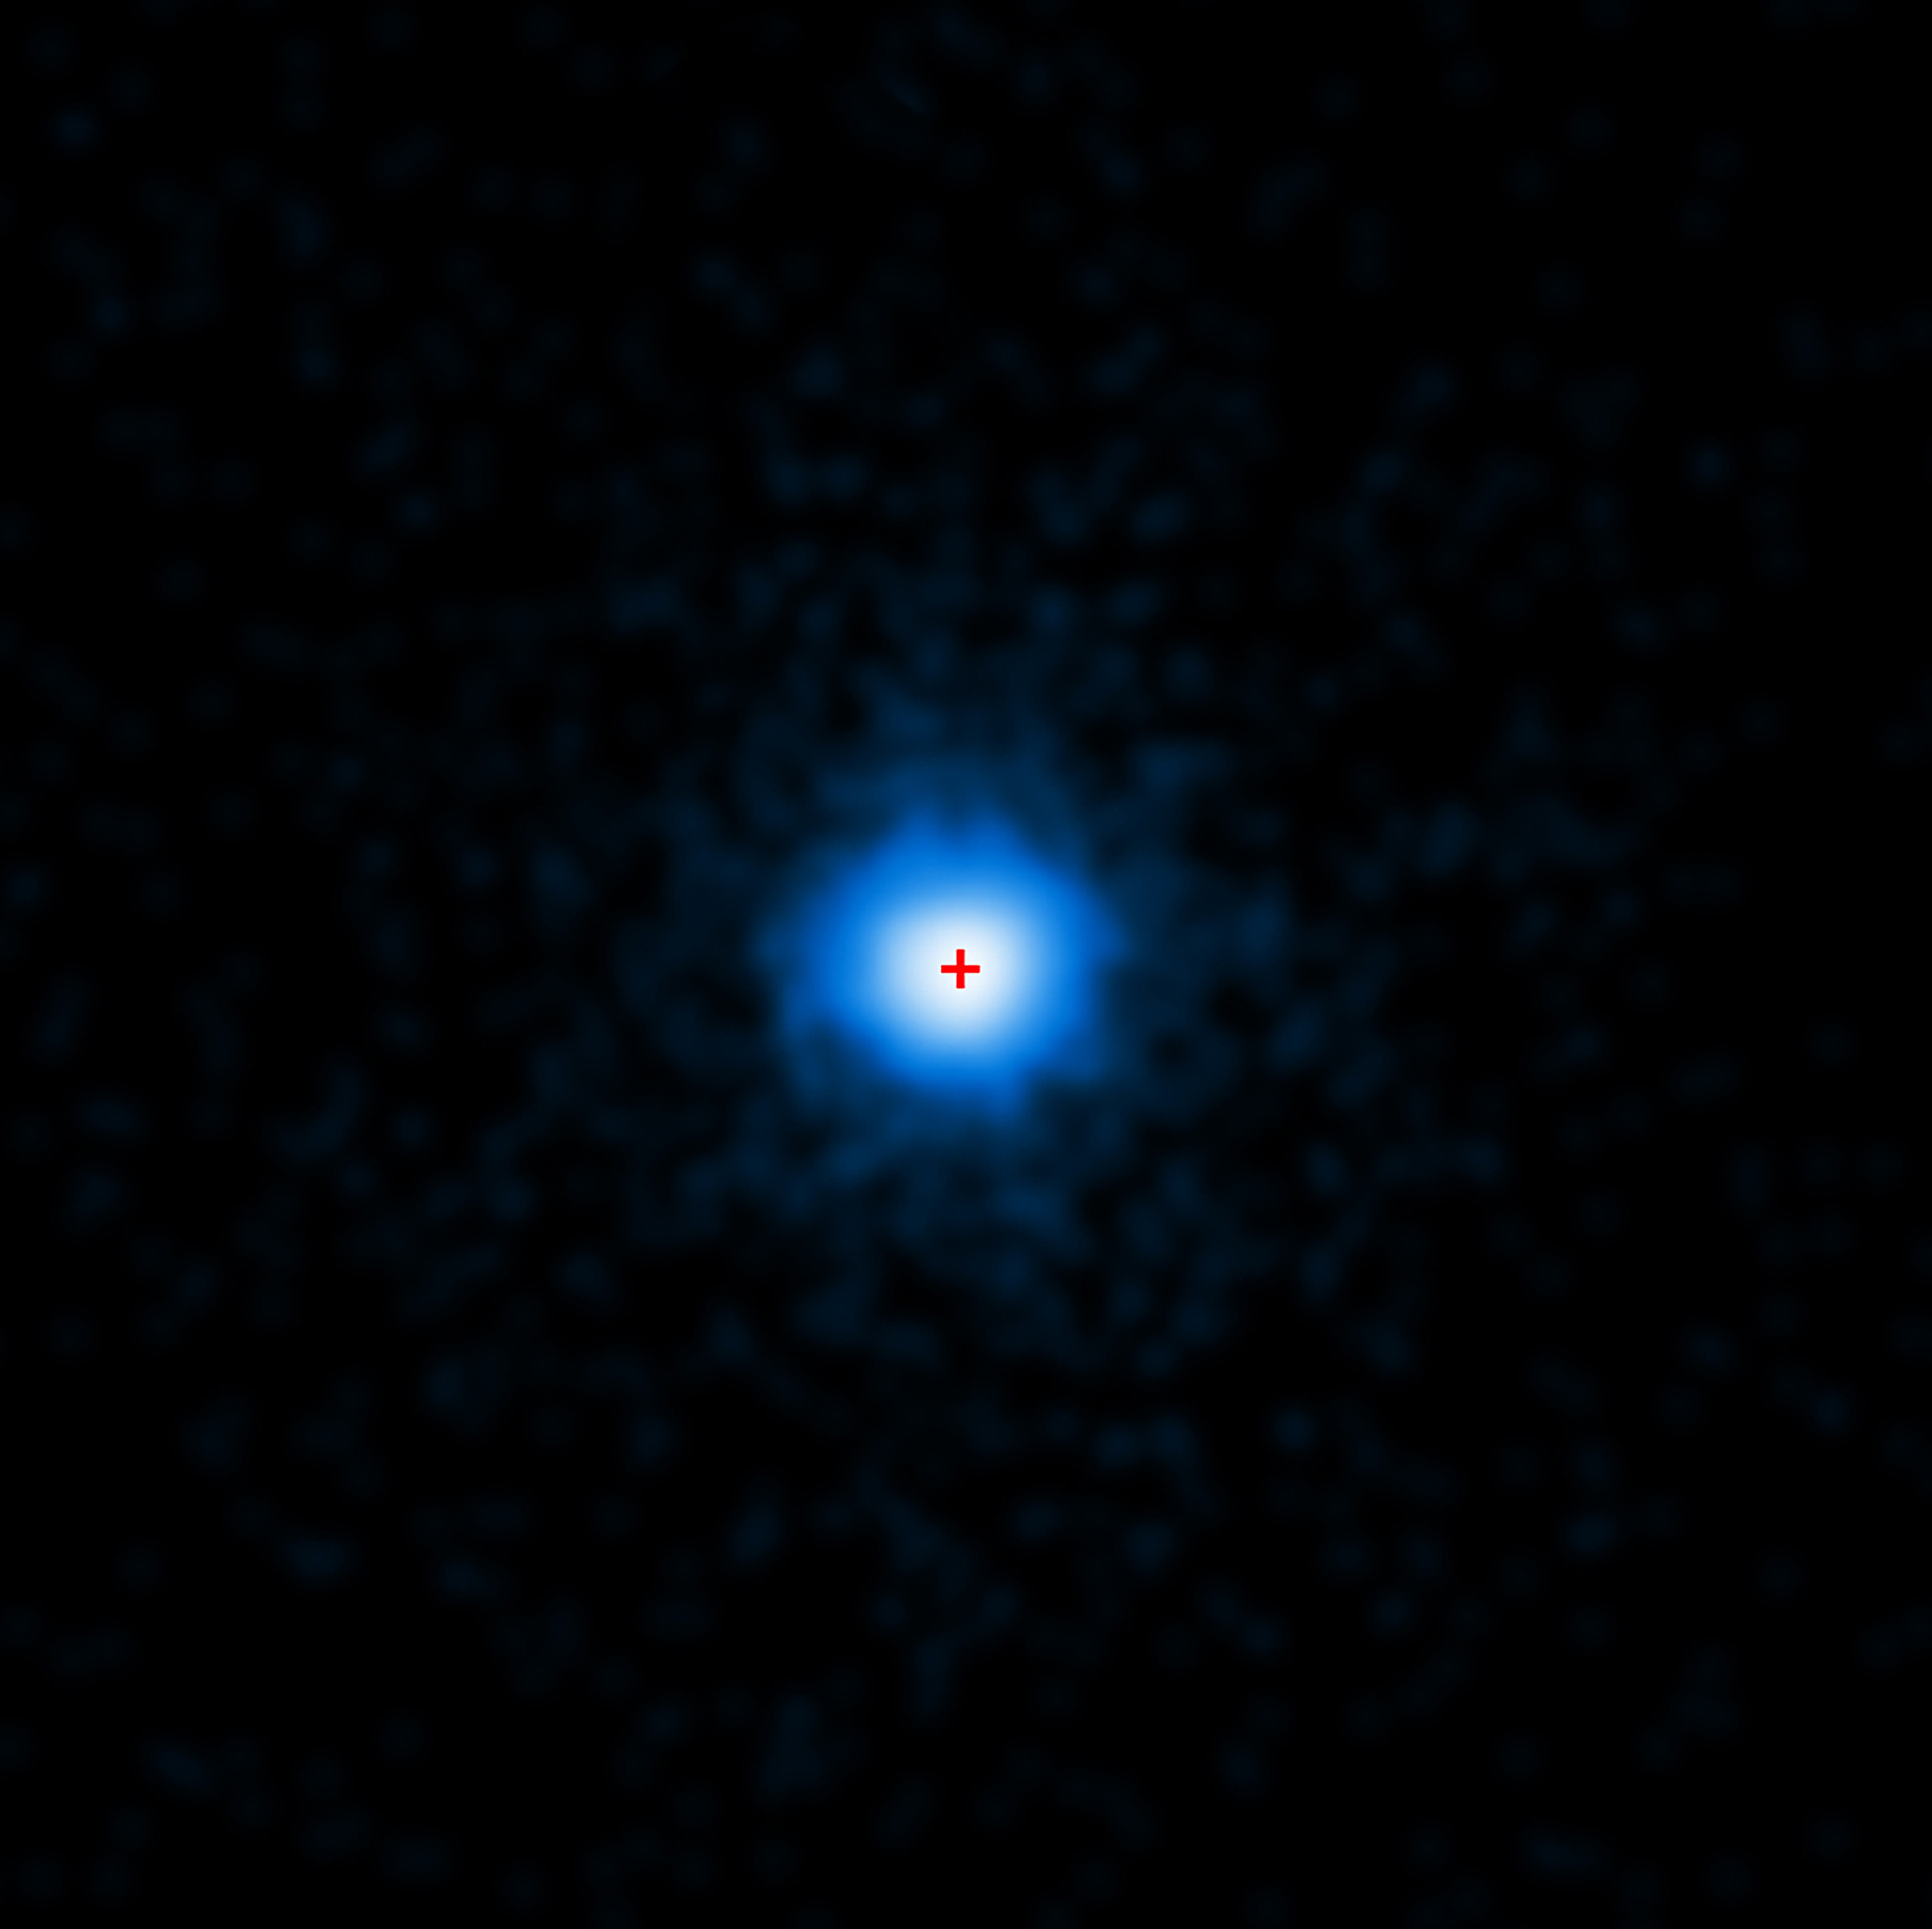

NASA Telescopes Join Forces To Observe Unprecedented Explosion

NASA image release April 6, 2011 NASA's Chandra X-ray Observatory completed this four-hour exposure of GRB 110328A on April 4. The center of the X-ray source corresponds to the very center of the host galaxy imaged by Hubble (red cross). NASA's Swift, Hubble Space Telescope and Chandra X-ray Observatory have teamed up to study one of the most puzzling cosmic blasts yet observed. More than a week later, high-energy radiation continues to brighten and fade from its location. Astronomers say they have never seen anything this bright, long-lasting and variable before. Usually, gamma-ray bursts mark the destruction of a massive star, but flaring emission from these events never lasts more than a few hours. Although research is ongoing, astronomers say that the unusual blast likely arose when a star wandered too close to its galaxy's central black hole. Intense tidal forces tore the star apart, and the infalling gas continues to stream toward the hole. According to this model, the spinning black hole formed an outflowing jet along its spin axis. A powerful blast of X- and gamma rays is seen if this jet is pointed in our direction.

Credit: NASA/CXC/ Warwick/A. Levan